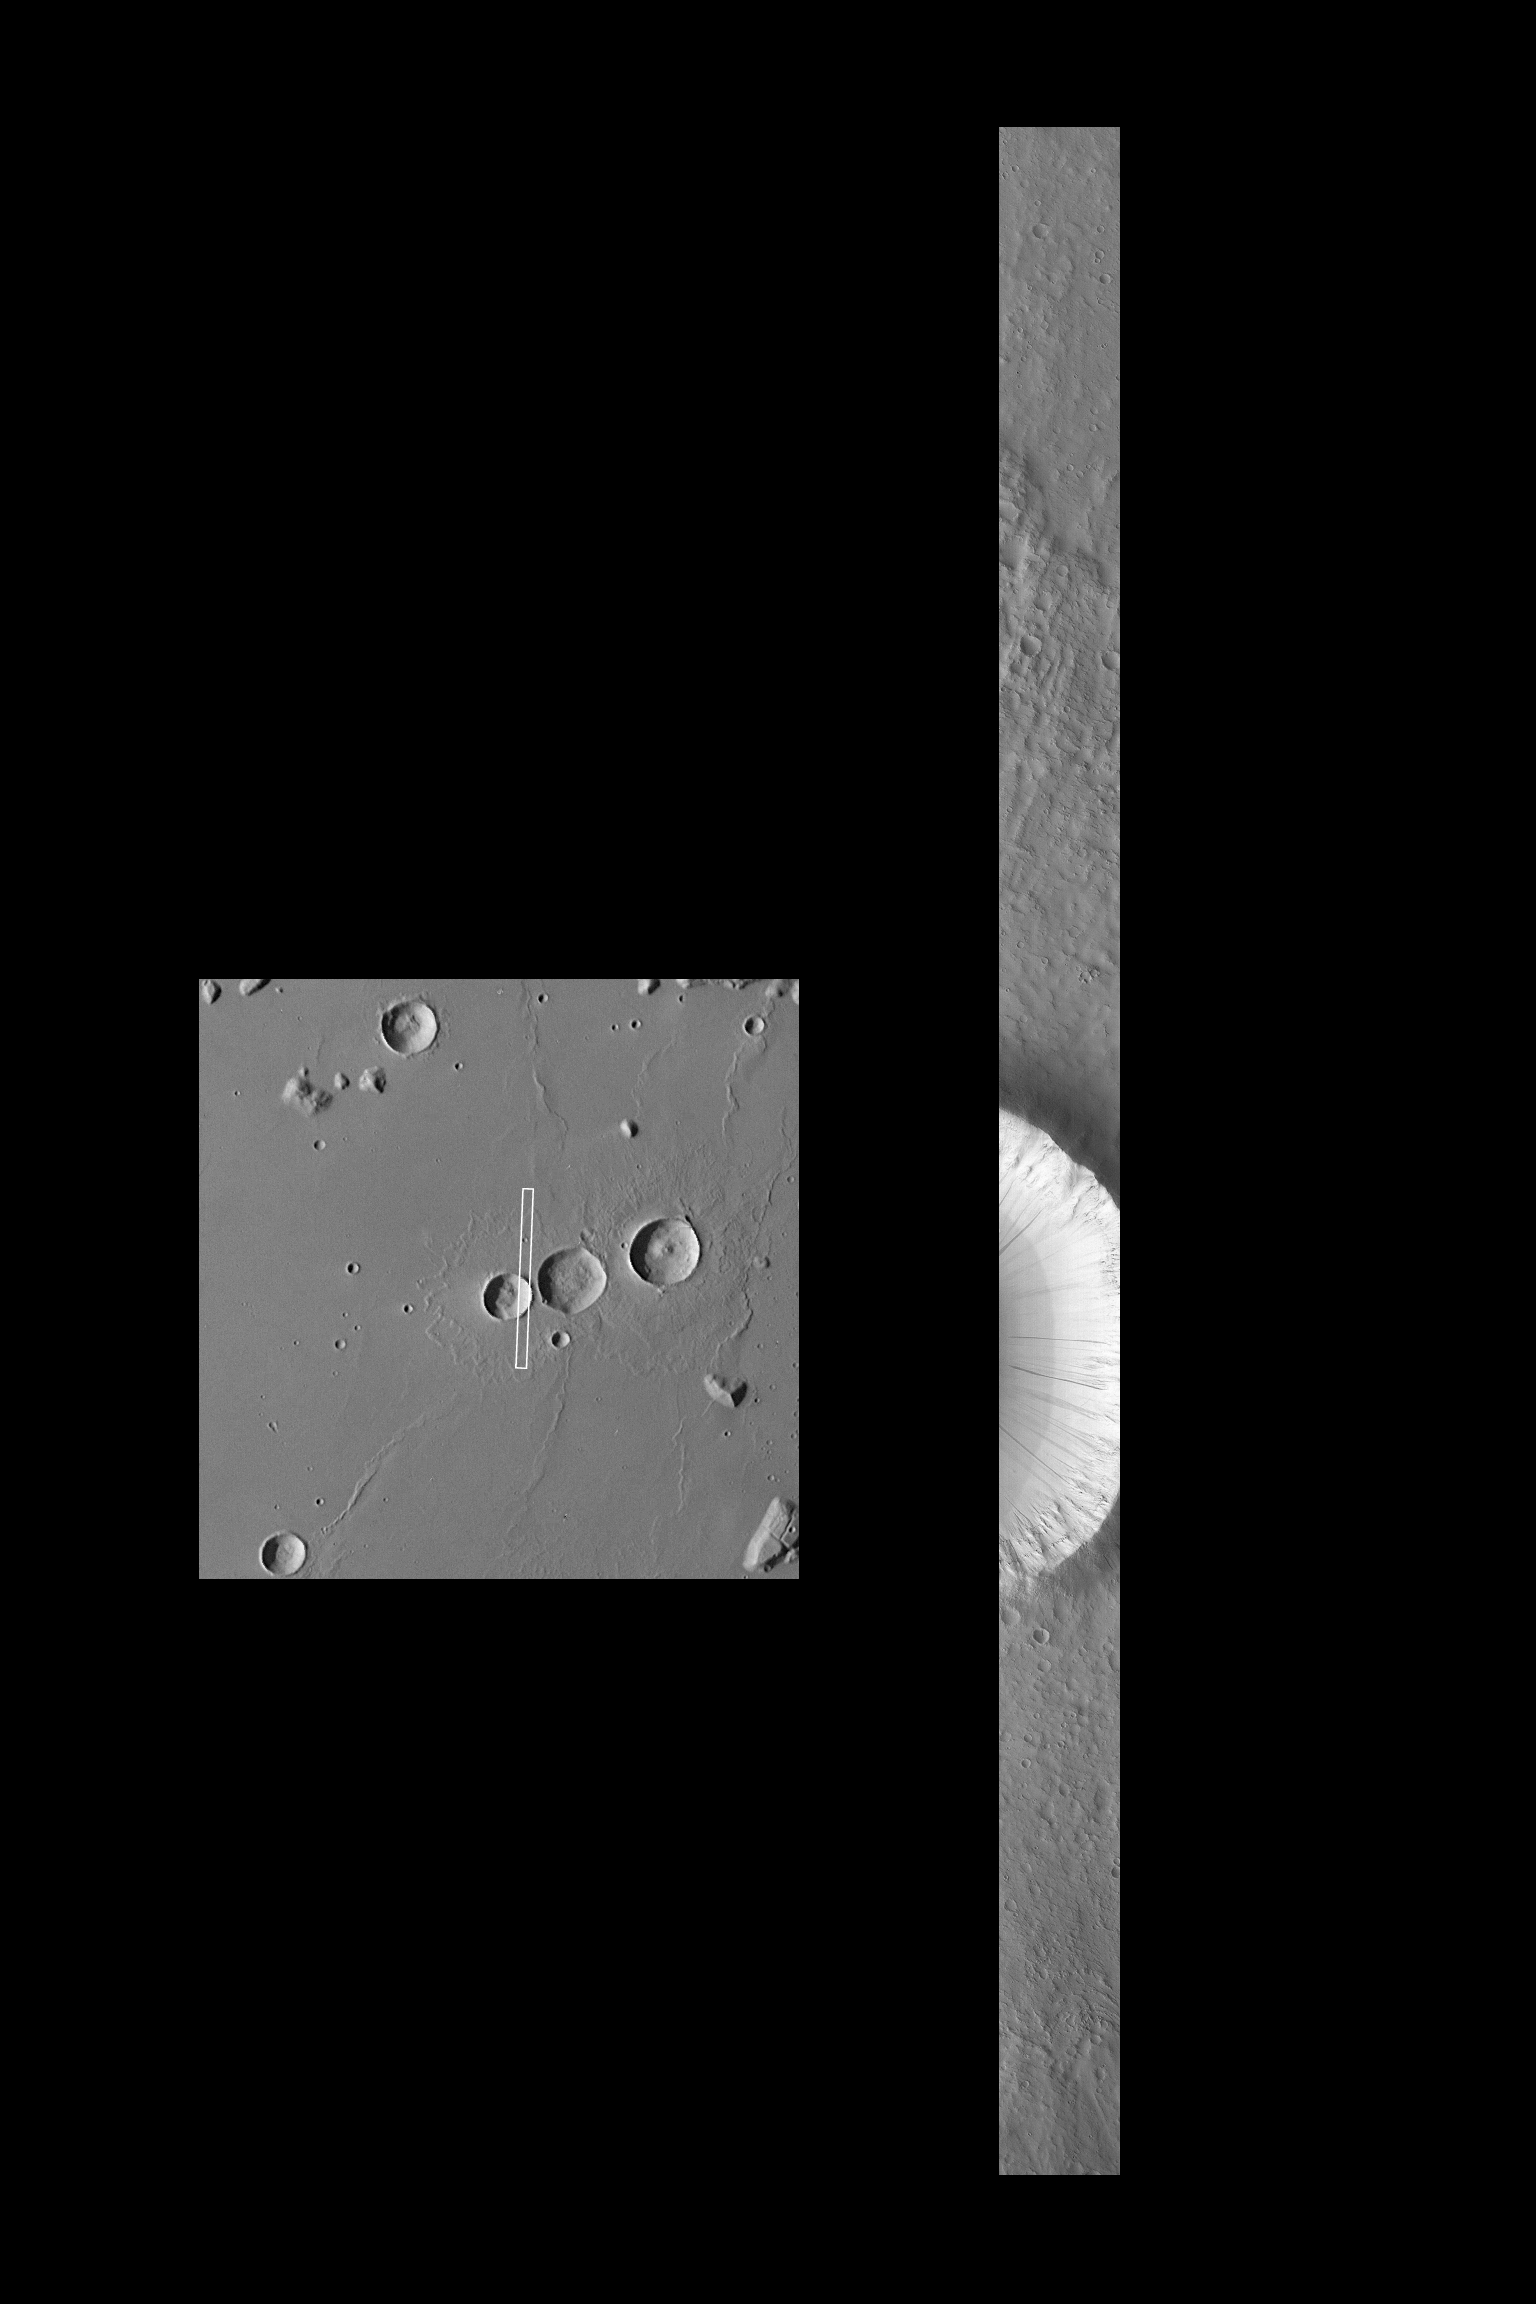

Flow Ejecta and Slope Landslides in Small Crater

This high resolution picture of a moderately small impact crater on Mars was taken by the Mars Global Surveyor Orbiter Camera (MOC) on October 17, 1997 at 4:11:07 PM PST, during MGS orbit 22. The image covers an area 2.9 by 48.4 kilometers (1.8 by 30 miles) at 9.6 m (31.5 feet) per picture element, and is centered at 21.3 degrees N, 179.8 degrees W, near Orcus Patera. The MOC image is a factor of 15X better than pervious Viking views of this particular crater (left, Viking image 545A49).

The unnamed crater is one of three closely adjacent impact features that display the ejecta pattern characteristic of one type of “flow-ejecta” crater. Such patterns are considered evidence of fluidized movement of the materials ejected during the cratering event, and are believed to indicate the presence of subsurface ice or liquid water.

Long, linear features of different brightness values can be seen on the steep slopes inside and outside the crater rim. This type of feature, first identified in Viking Orbiter images acquired over 20 years ago, are more clearly seen in this new [sic] view (about 3 times better than the best previous observations). Their most likely explanation is that small land or dirt slides, initiated by seismic or wind action, have flowed down the steep slopes. Initially dark because of the nature of the surface disturbance, these features get lighter with time as the ubiquitous fine, bright dust settles onto them from the martian atmosphere. Based on estimates of the dust fall-out rate, many of these features are probably only a few tens to hundreds of years old. Thus, they are evidence of a process that is active on Mars today.

Malin Space Science Systems (MSSS) and the California Institute of Technology built the MOC using spare hardware from the Mars Observer mission. MSSS operates the camera from its facilities in San Diego, CA. The Jet Propulsion Laboratory’s Mars Surveyor Operations Project operates the Mars Global Surveyor spacecraft with its industrial partner, Lockheed Martin Astronautics, from facilities in Pasadena, CA and Denver, CO.

Credit: NASA/JPL/Malin Space Science Systems